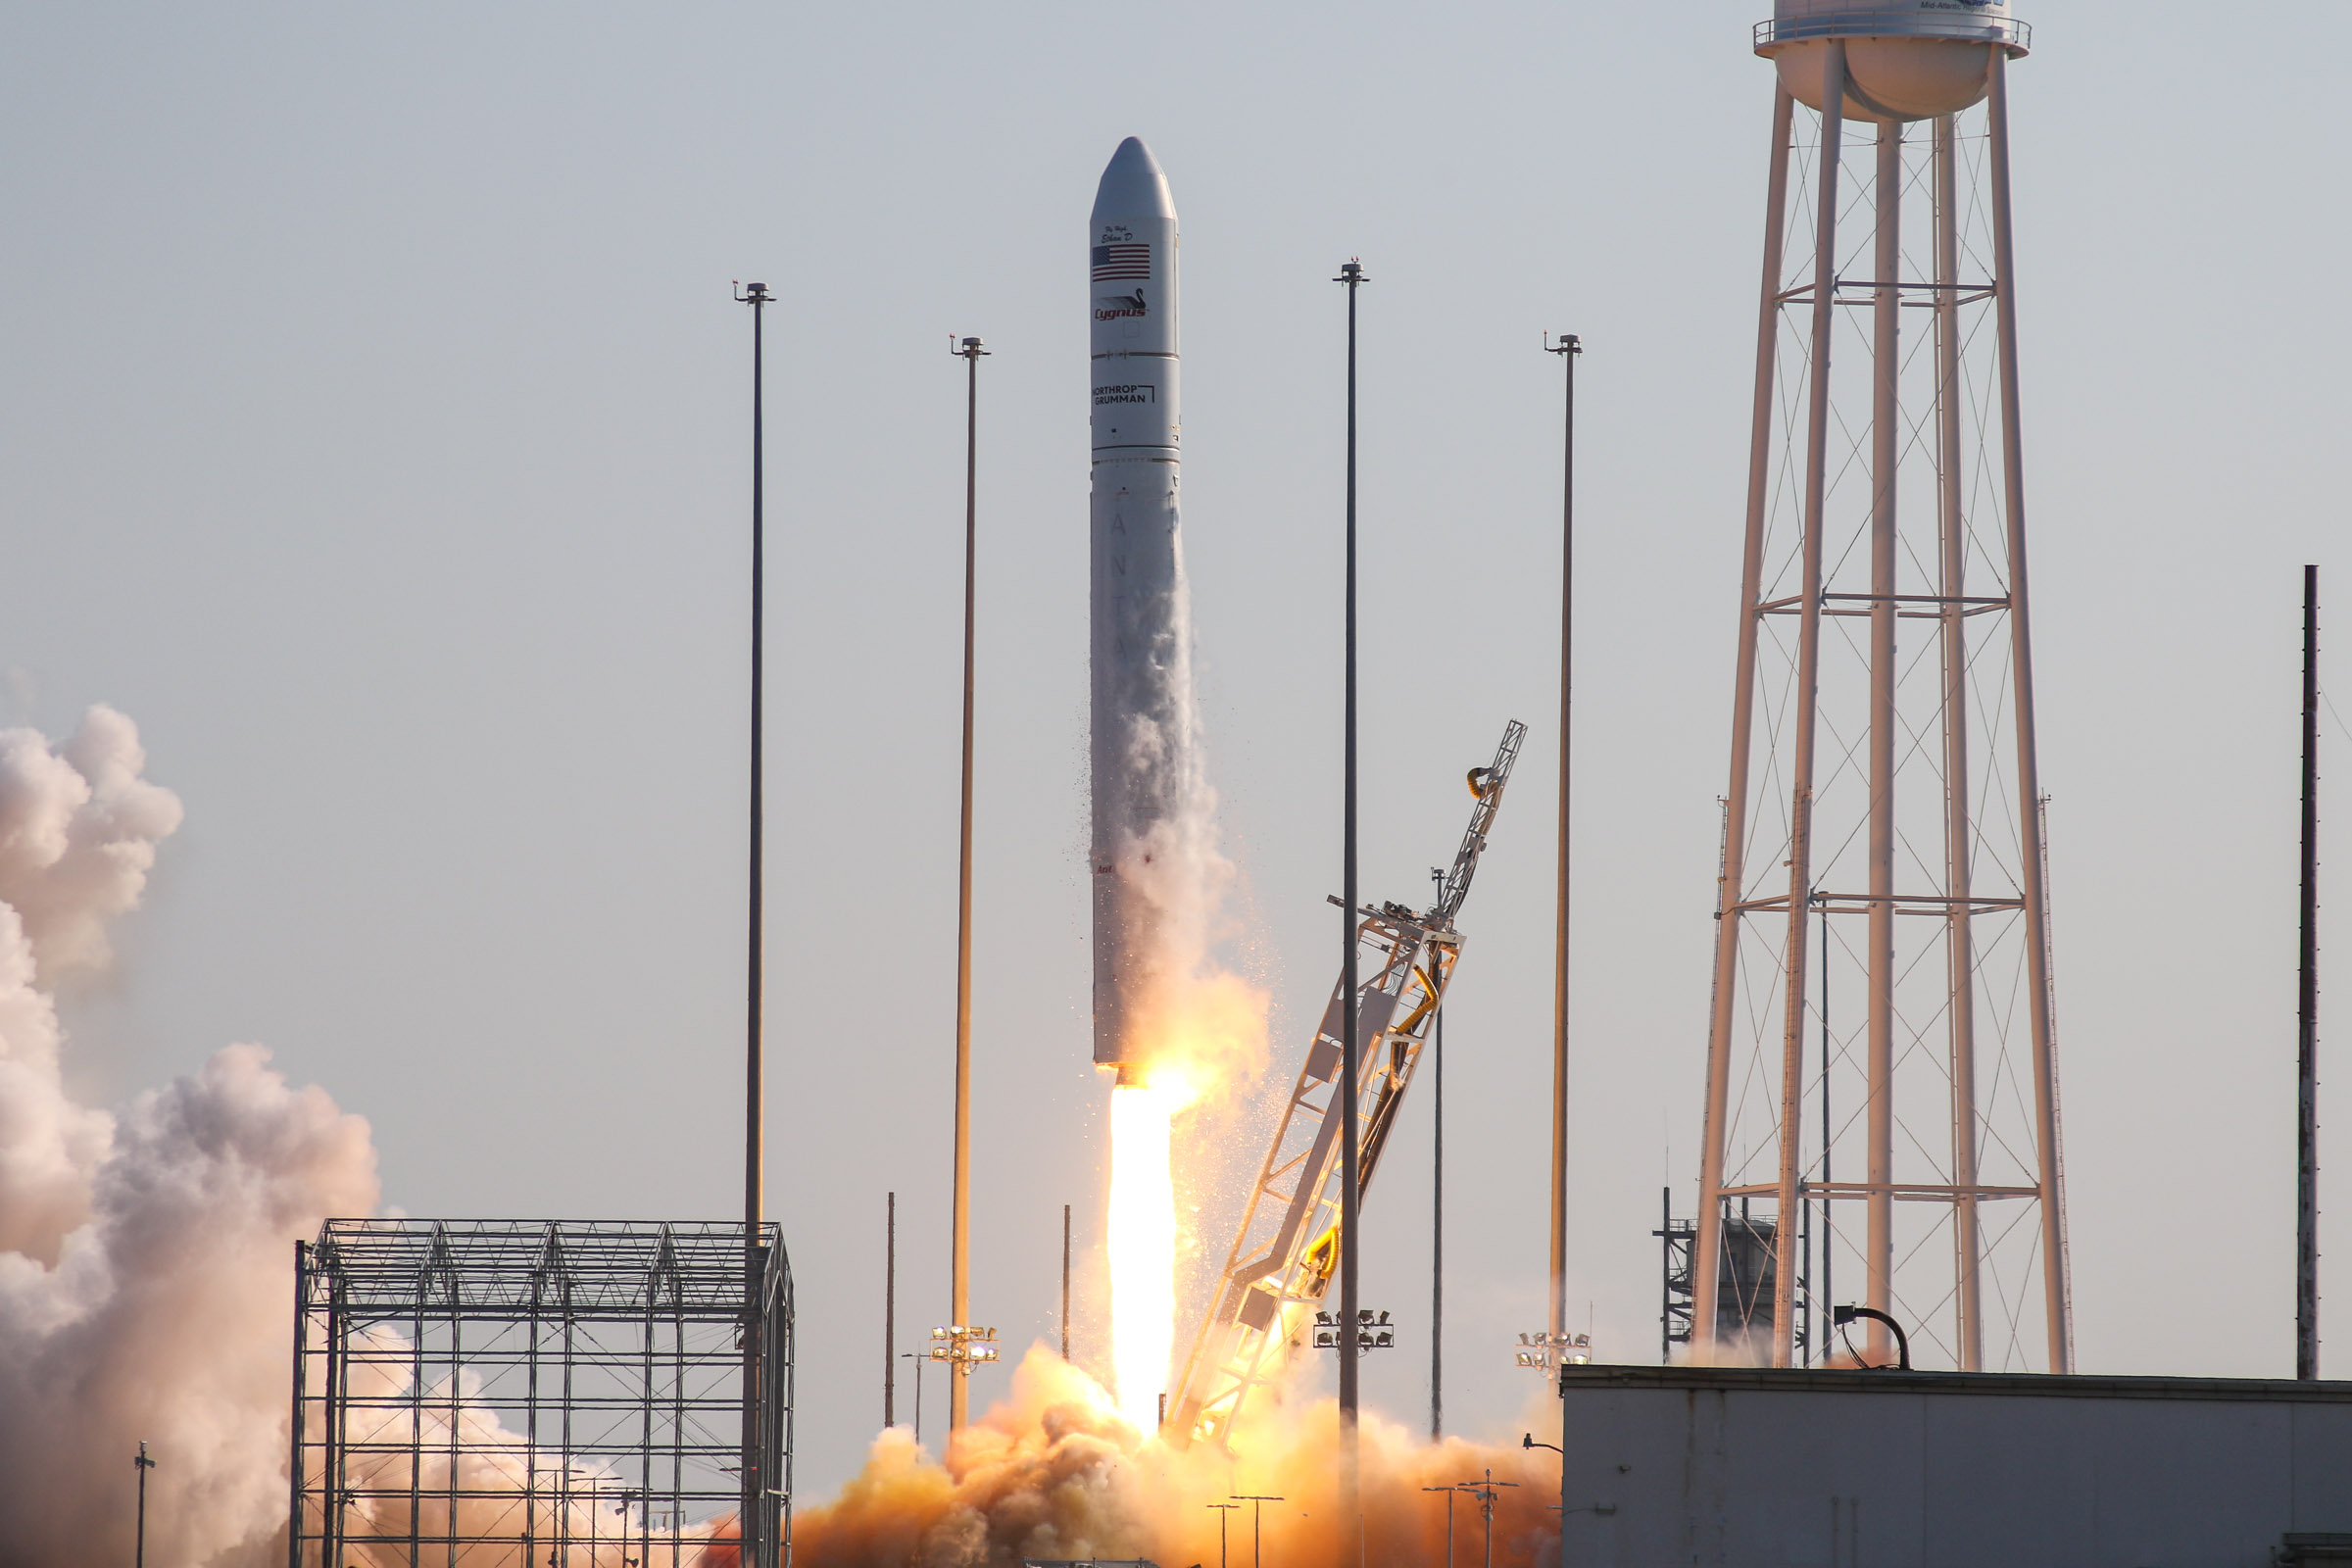

A Northrop Grumman Antares rocket, with the company’s Cygnus spacecraft onboard, launches at 6:01 p.m. EDT, Tuesday, Aug. 10, 2021, from the Mid Atlantic Regional Spaceport’s Pad-0A, at NASA's Wallops Flight Facility in Virginia. Northrop Grumman's 16th contracted cargo resupply mission for NASA to the International Space Station is carrying nearly 8,200 pounds of science and research, crew supplies and vehicle hardware to the orbital laboratory and its crew.

Credit: NASA Wallops/Brian Bonsteel